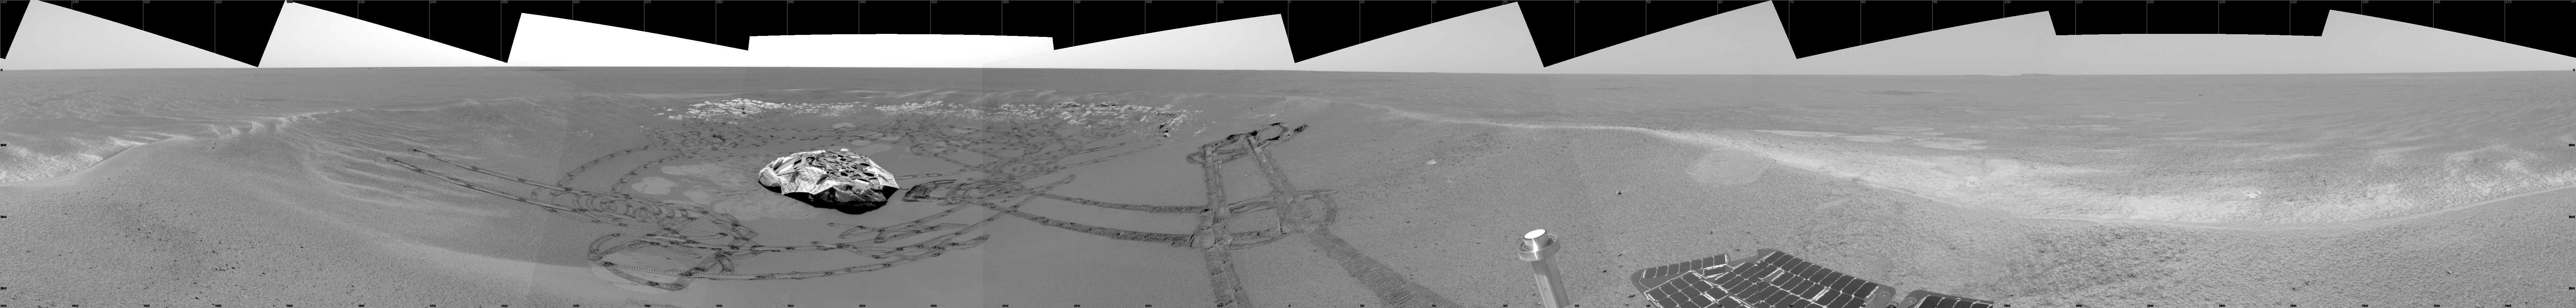

Eagle-eye View of “Eagle Crater”

This image shows the Mars Exploration Rover Opportunity’s view on its 56th sol on Mars, before it left its landing-site crater. To the right, the rover tracks are visible at the original spot where the rover attempted unsuccessfully to exit the crater. After a one-sol delay, Opportunity took another route to the plains of Meridiani Planum. This image was taken by the rover’s navigation camera.

Credit: NASA/JPL